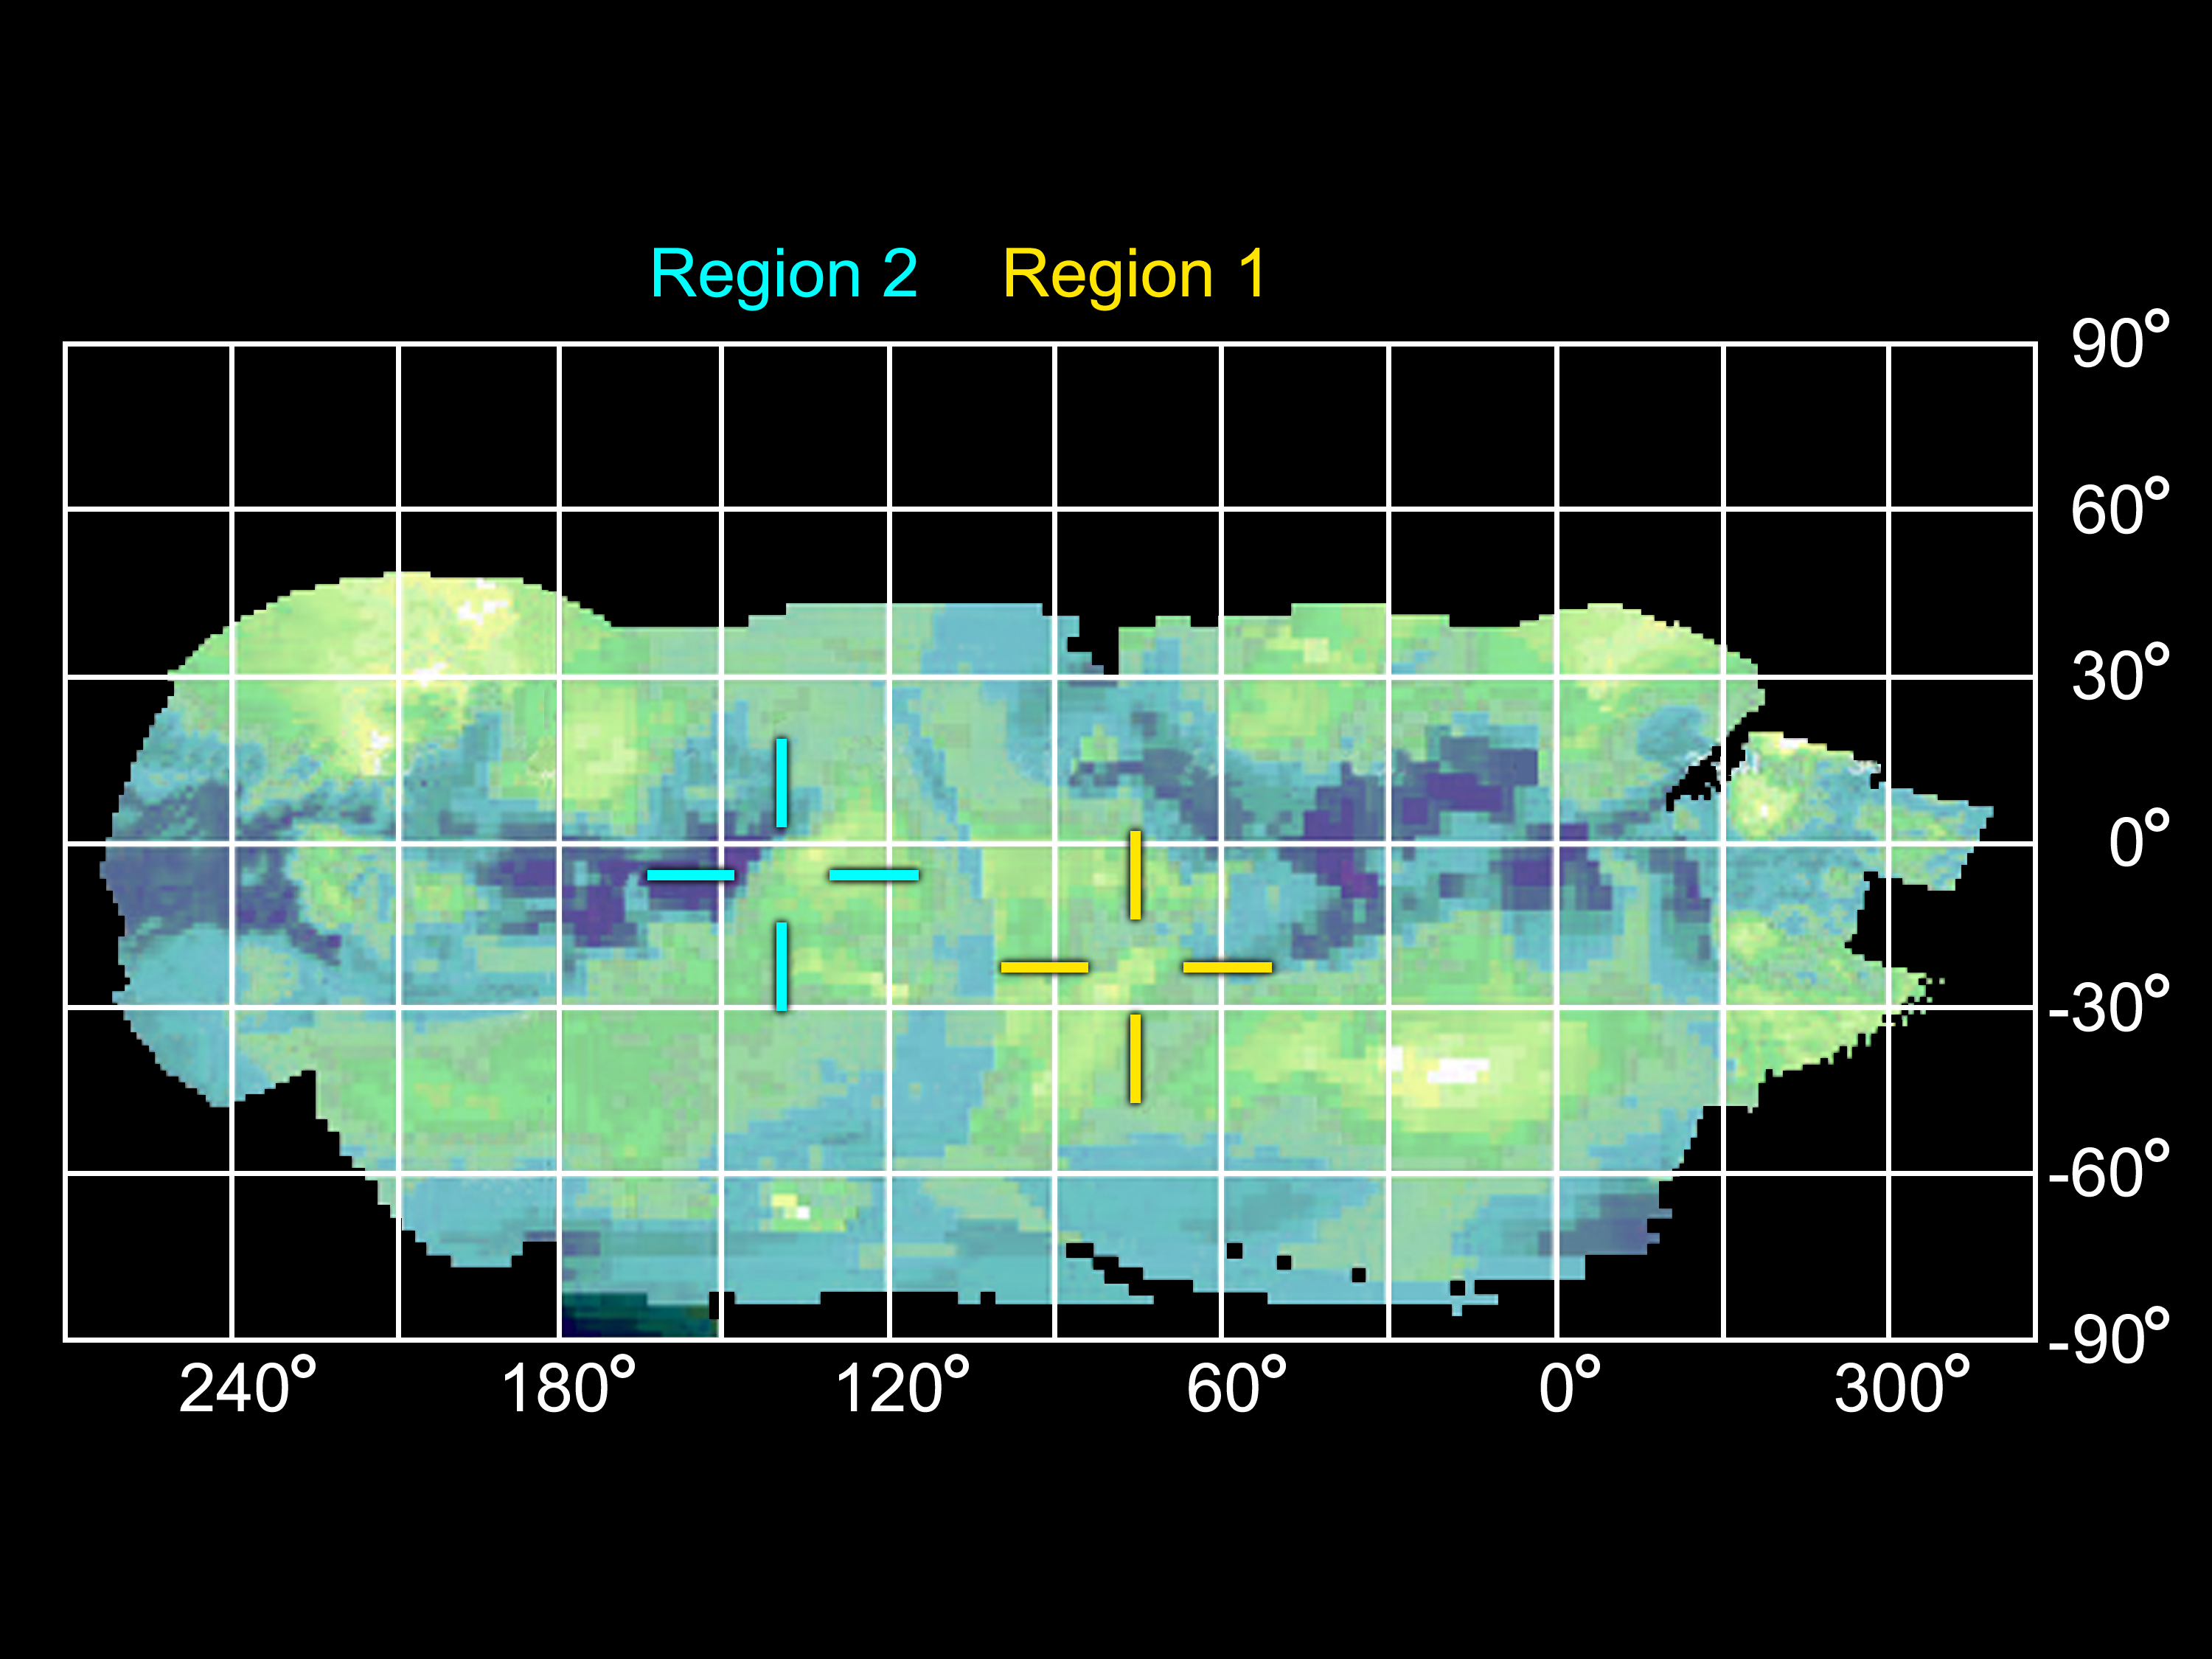

Infrared Map of Titan’s Active Regions

This infrared projection map of Titan was composed from images taken by NASA’s Cassini spacecraft, visual and infrared mapping spectrometer. The location of two regions that changed in brightness are labeled. These regions are hypothesized by some to be areas of cryovolcanic activity on Titan.

Rather than erupting molten rock, it is theorized that the cryovolcanoes of Titan would erupt volatiles such as water, ammonia and methane. Scientists have suspected cryovolcanoes might be on Titan, and the Cassini mission has collected data on several previous passes of the moon that suggest their existence. Imagery of the moon has included a suspect haze hovering over flow-like surface formations, which are plausibly the result of icy volcanism.

Some Cassini scientists indicate that such volcanism could release methane from the interior, which explains Titan’s seemingly continuous supply of fresh methane. Without replenishment, scientists say, Titan’s original atmospheric methane should have been exhausted long ago.

This image is an overlay of all the high-resolution images from the first 45 flybys, up through last February 2007. The map was created using what 2.1 micron wavelength. Image scale is about 25 kilometers (16 miles) per pixel or 1.8 pixels per degree.

The Cassini-Huygens mission is a cooperative project of NASA, the European Space Agency and the Italian Space Agency. The Jet Propulsion Laboratory, a division of the California Institute of Technology in Pasadena, manages the mission for NASA’s Science Mission Directorate, Washington, D.C. The Cassini orbiter was designed, developed and assembled at JPL. The Visual and Infrared Mapping Spectrometer team is based at the University of Arizona.

Credit: NASA/JPL/University of Arizona